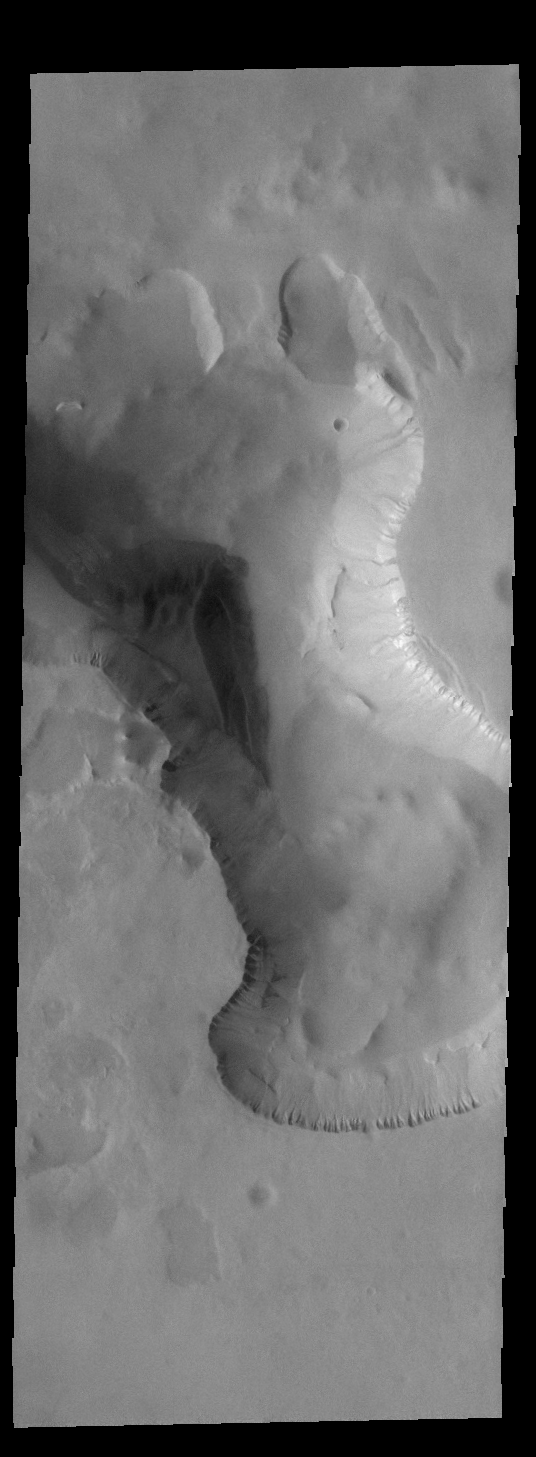

Crater Dunes

A wedge shaped field of dunes is located in an unusual depression on the floor of this unnamed crater in Noachis Terra.

Credit: NASA/JPL-Caltech/ASU